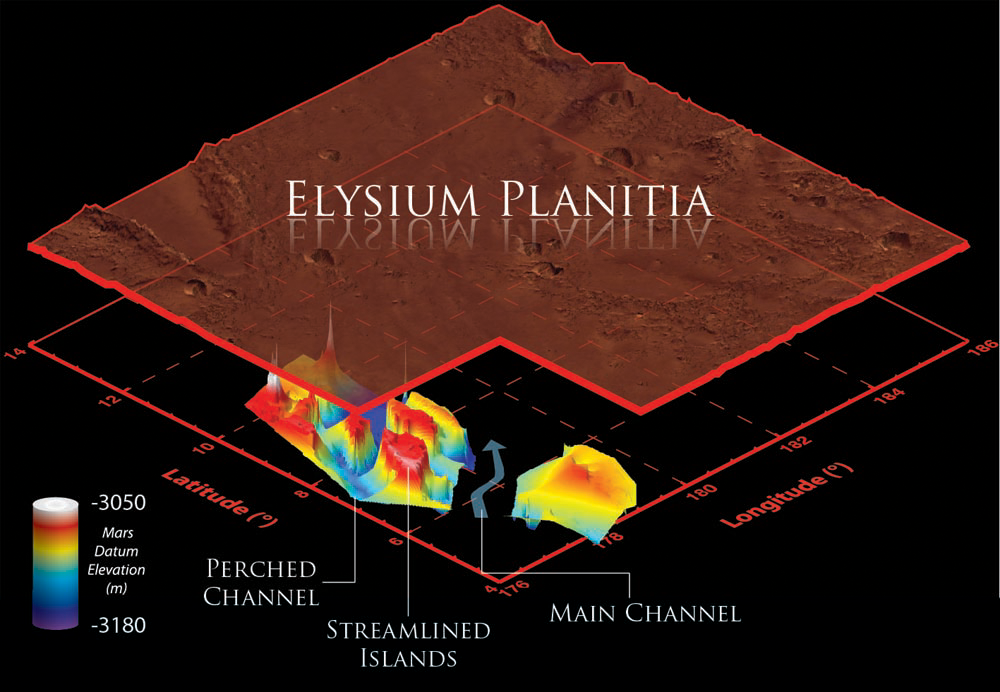

Visualization of Buried Marte Vallis Channels

This illustration schematically shows where the Shallow Radar instrument on NASA’s Mars Reconnaissance Orbiter detected flood channels that had been buried by lava flows in the Elysium Planitia region of Mars.

Marte Vallis consists of multiple perched channels formed around streamlined islands. These channels feed a deeper and wider main channel.

In this illustration, the surface has been elevated, and scaled by a factor of one to 100 for clarity. The color scale represents the elevation of the buried channels relative to a Martian datum, or reference elevation. The reason the values are negative is because the elevation of the surface of Mars in this region is also a negative — below average global elevation.

SHARAD was provided by the Italian Space Agency. Its operations are led by Sapienza University of Rome, and its data are analyzed by a joint U.S.-Italian science team. NASA’s Jet Propulsion Laboratory, a division of the California Institute of Technology in Pasadena, manages the Mars Reconnaissance Orbiter for the NASA Science Mission Directorate, Washington. Lockheed Martin Space Systems, Denver, built the spacecraft.

Credit: NASA/JPL-Caltech/Sapienza University of Rome/Smithsonian Institution/USGS